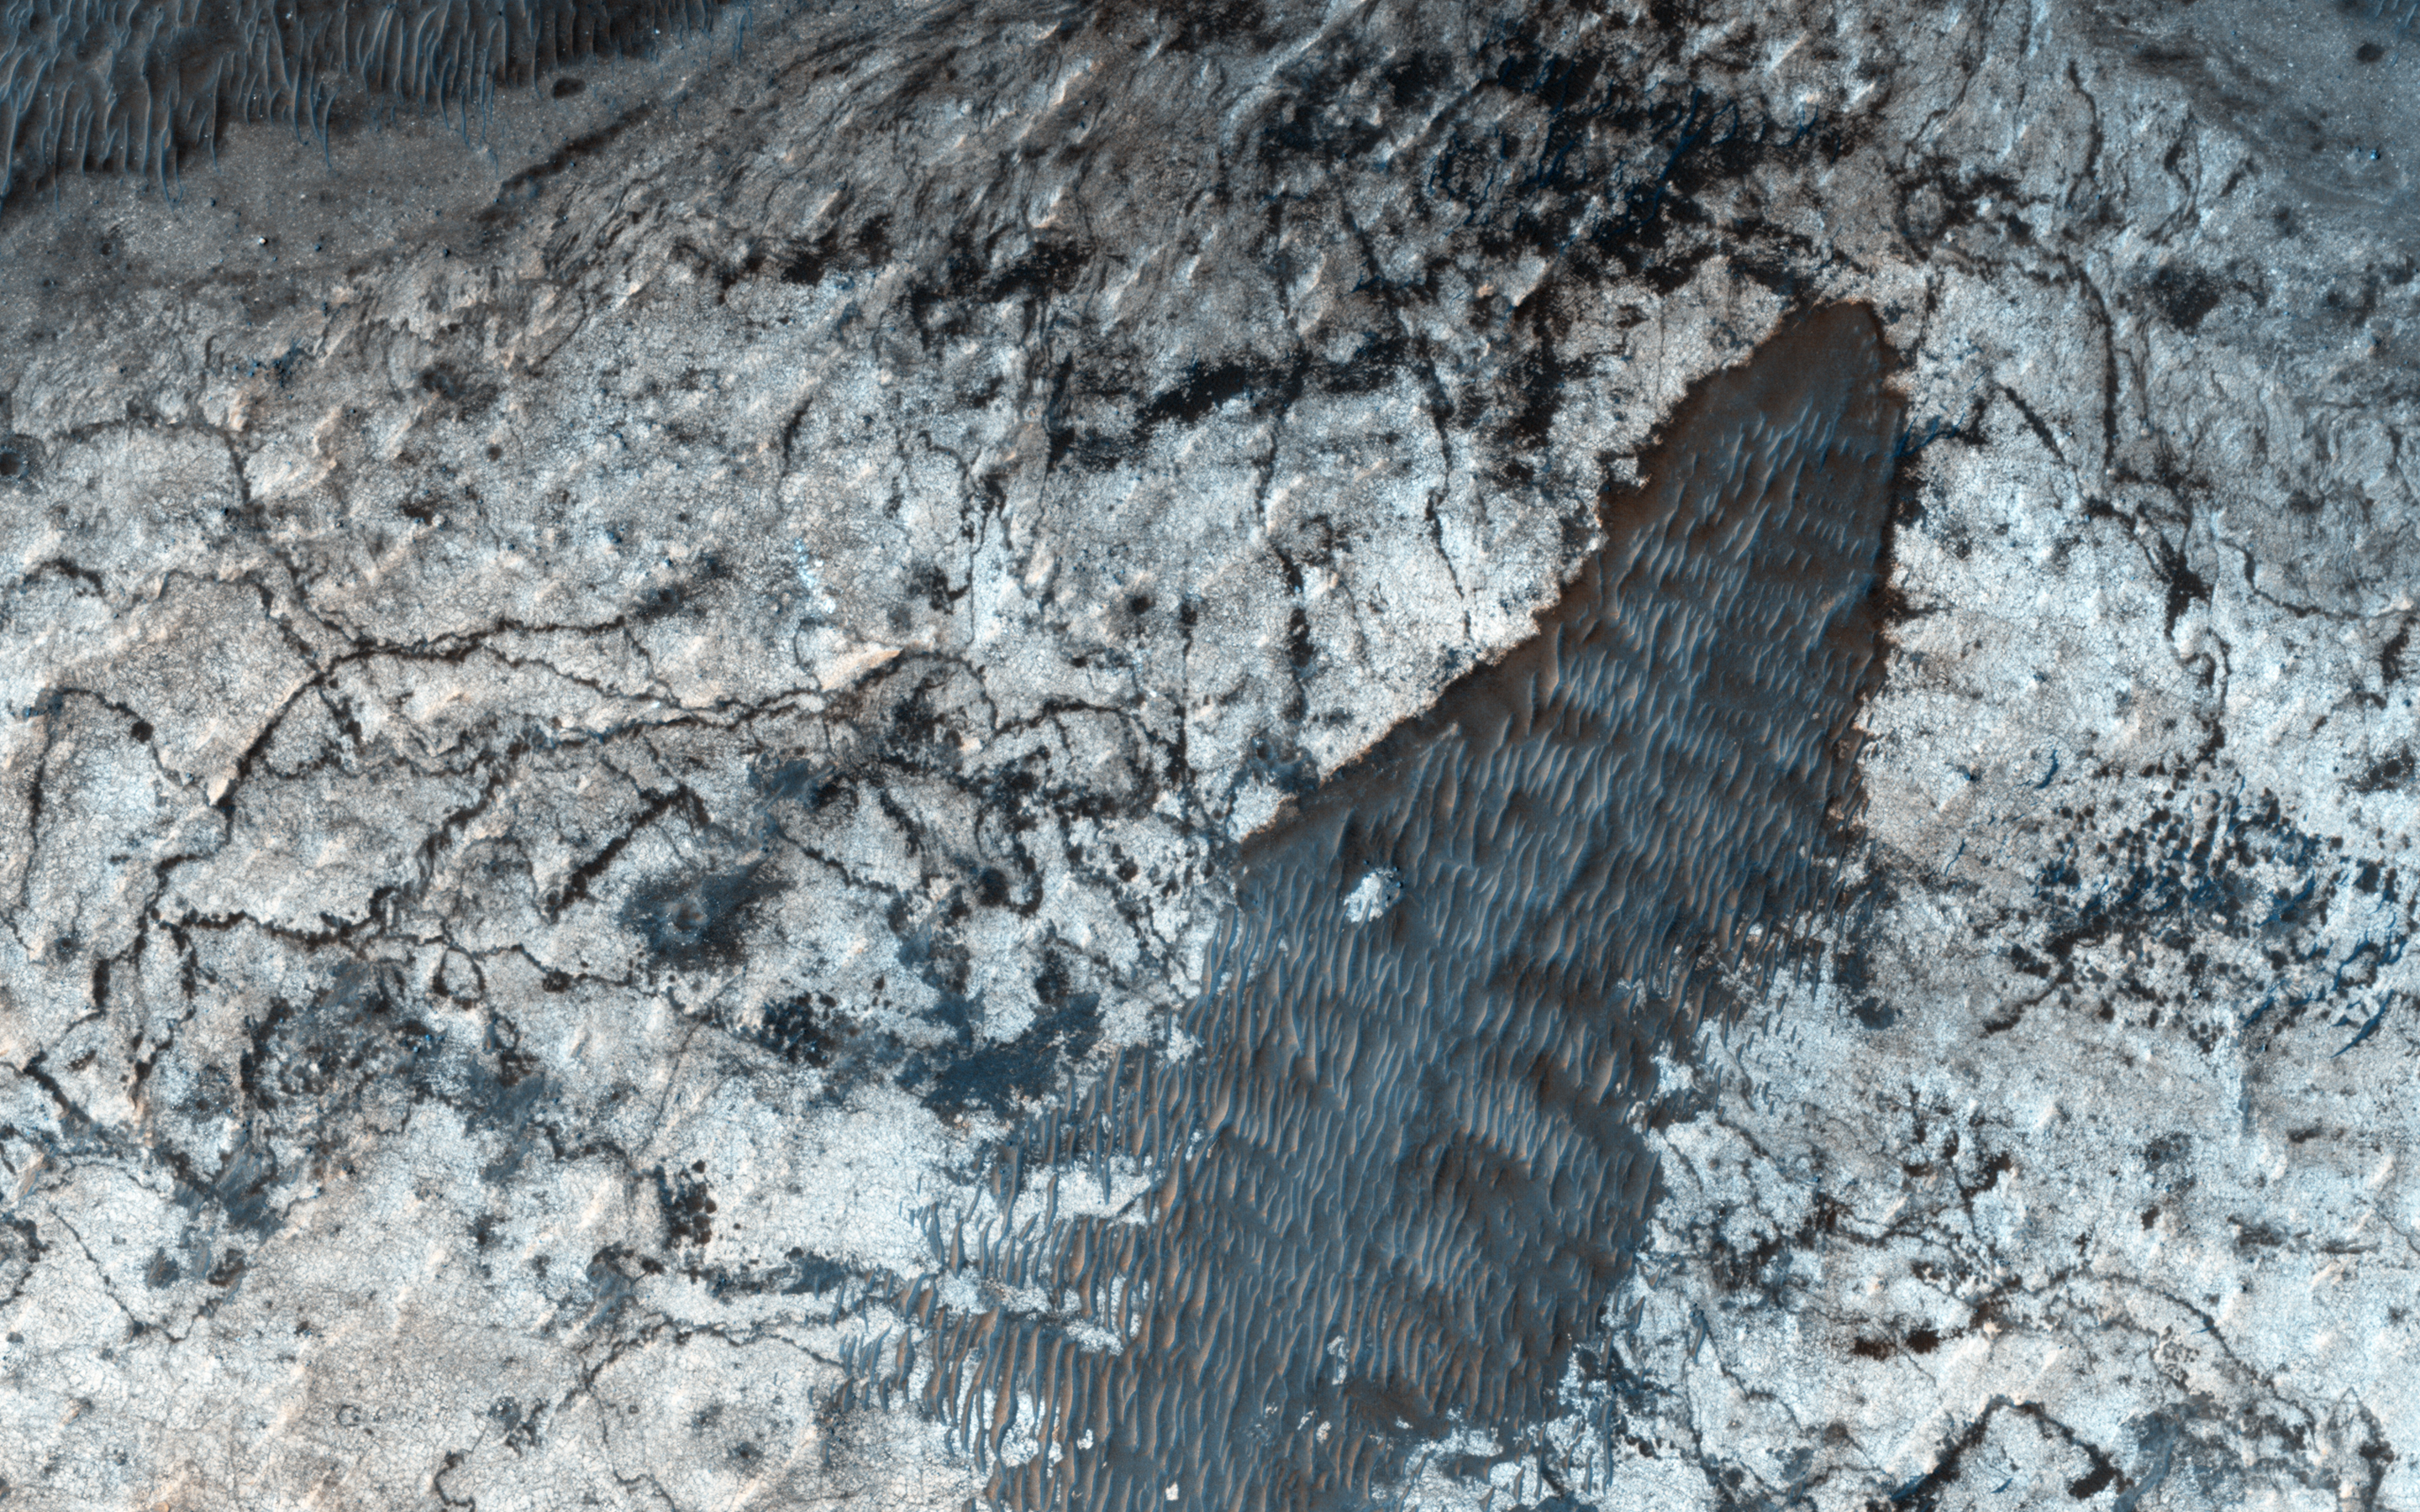

Sedimentary Deposits within Ius Chasma

Sedimentary deposits are common within Valles Marineris. Most of the larger chasmata contain kilometer-thick light-toned layered deposits composed of sulfates. However, some of the chasmata, like Ius Chasma shown in this HiRISE image, either lack these deposits or have much thinner deposits.

The light-toned deposits in Ius Chasma are observed both along the floor and inner wallrock materials. Some of the light-toned deposits appear to post-date formation of the chasma floor, whereas other deposits appear to lie beneath wallrock materials, indicating they are older. By examining the stratigraphy using digital terrain models and 3D images, it should be possible to decipher the relative ages of the different geologic units. CRISM data may also provide insight into the mineralogy, which will tell scientists about the aqueous conditions that emplaced the light-toned deposits.

The University of Arizona, Tucson, operates HiRISE, which was built by Ball Aerospace & Technologies Corp., Boulder, Colorado. NASA’s Jet Propulsion Laboratory, a division of the California Institute of Technology in Pasadena, manages the Mars Reconnaissance Orbiter Project for NASA’s Science Mission Directorate, Washington.

Credit: NASA/JPL-Caltech/Univ. of Arizona